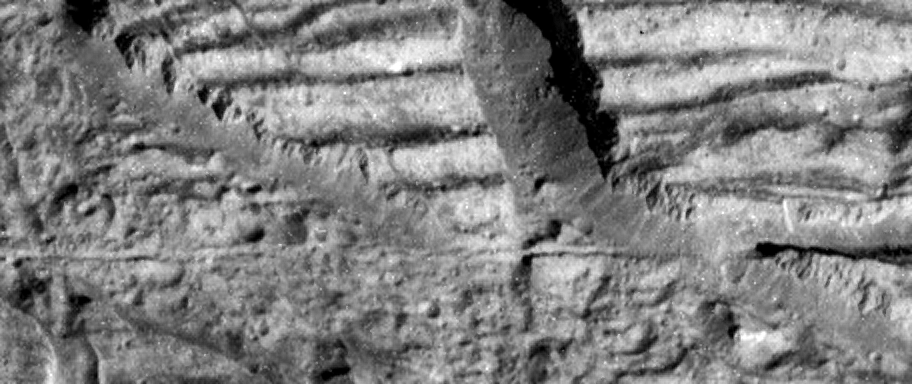

Very High Resolution Image of Icy Cliffs on Europa

This image, taken by the camera onboard NASA’s Galileo spacecraft, is a very high resolution view of the Conamara Chaos region on Jupiter’s moon Europa. It shows an area where icy plates have been broken apart and moved around laterally. The top of this image is dominated by corrugated plateaus ending in icy cliffs over a hundred meters (a few hundred feet) high. Debris piled at the base of the cliffs can be resolved down to blocks the size of a house. A fracture that runs horizontally across and just below the center of the Europa image is about the width of a freeway.

North is to the top right of the image, and the sun illuminates the surface from the east. The image is centered at approximately 9 degrees north latitude and 274 degrees west longitude. The image covers an area approximately 1.7 kilometers by 4 kilometers (1 mile by 2.5 miles). The resolution is 9 meters (30 feet) per picture element. This image was taken on December 16, 1997 at a range of 900 kilometers (540 miles) by Galileo’s solid state imaging system.

The Jet Propulsion Laboratory, Pasadena, CA manages the Galileo mission for NASA’s Office of Space Science, Washington, DC. JPL is an operating division of California Institute of Technology (Caltech).

This image and other images and data received from Galileo are posted on the World Wide Web, on the Galileo mission home page at URL http://www.jpl.nasa.gov/ galileo.

Credit: NASA/JPL